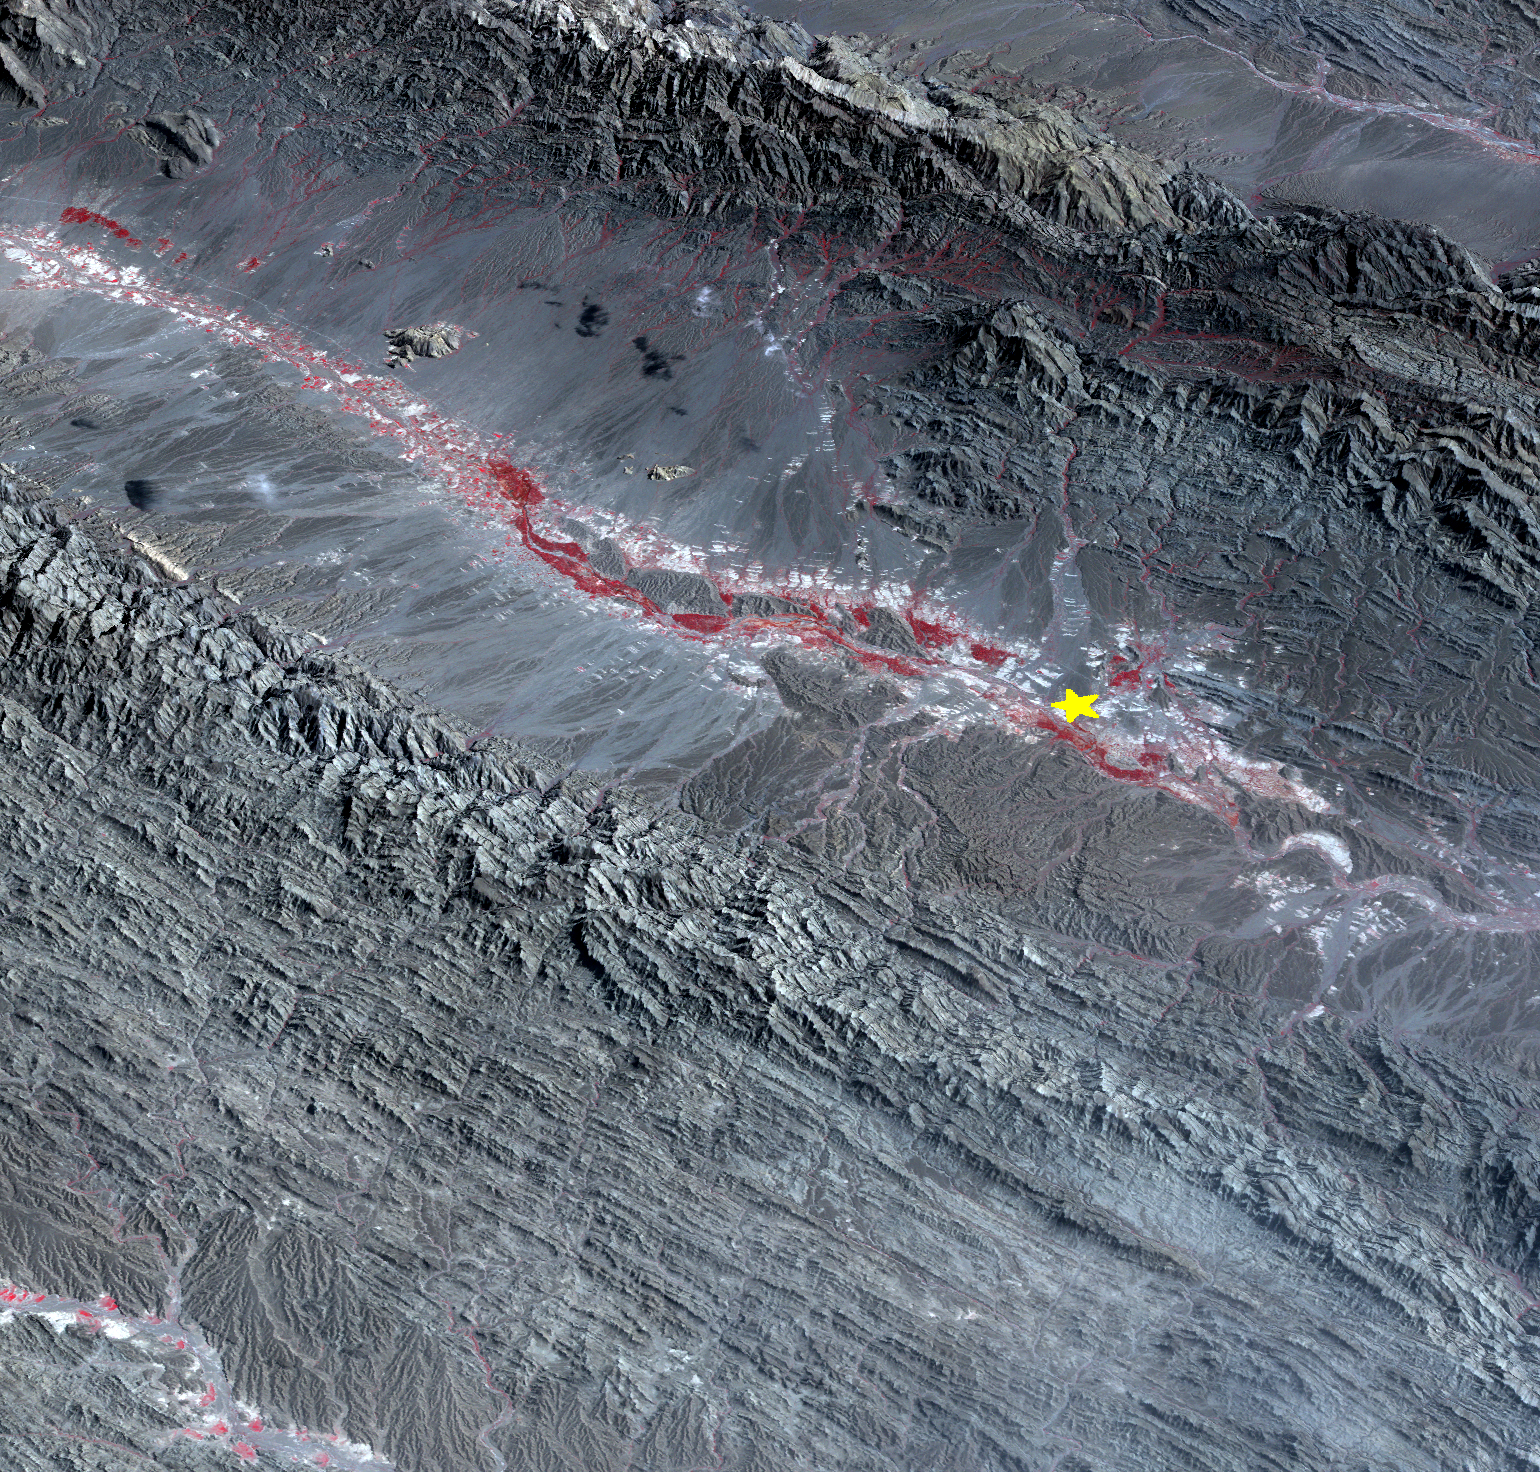

Region Hit by Large Pakistan Quake as Shown by NASA Spacecraft

On September 24 at 11:29 GMT, a magnitude 7.7 earthquake struck in south-central Pakistan at a relatively shallow depth of 20 kilometers. The earthquake occurred as the result of oblique strike-slip motion, consistent with rupture within the Eurasian tectonic plate. Tremors were felt as far away as New Delhi as well as Karachi in Pakistan. Even though the immediate area to the epicenter is sparsely populated, the majority of houses are of mud brick construction and damage is expected to be extensive. The perspective view, looking to the east, shows the location of the epicenter in Pakistan’s Makran fold belt. The image is centered near 27 degrees north latitude, 65.5 degrees east longitude, and was acquired December 13, 2012.

With its 14 spectral bands from the visible to the thermal infrared wavelength region and its high spatial resolution of 15 to 90 meters (about 50 to 300 feet), ASTER images Earth to map and monitor the changing surface of our planet. ASTER is one of five Earth-observing instruments launched Dec. 18, 1999, on Terra. The instrument was built by Japan’s Ministry of Economy, Trade and Industry. A joint U.S./Japan science team is responsible for validation and calibration of the instrument and data products.

The broad spectral coverage and high spectral resolution of ASTER provides scientists in numerous disciplines with critical information for surface mapping and monitoring of dynamic conditions and temporal change. Example applications are: monitoring glacial advances and retreats; monitoring potentially active volcanoes; identifying crop stress; determining cloud morphology and physical properties; wetlands evaluation; thermal pollution monitoring; coral reef degradation; surface temperature mapping of soils and geology; and measuring surface heat balance.

The U.S. science team is located at NASA’s Jet Propulsion Laboratory, Pasadena, Calif. The Terra mission is part of NASA’s Science Mission Directorate, Washington, D.C.

Credit: NASA/GSFC/METI/ERSDAC/JAROS, and U.S./Japan ASTER Science Team